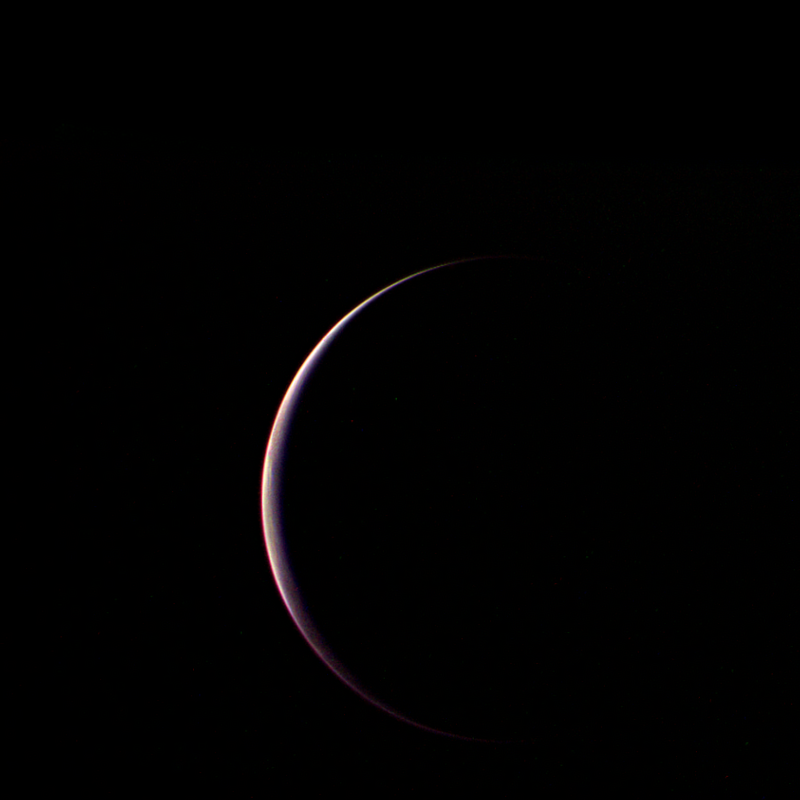

Voyager’s Parting Shot of Triton

Voyager 2 obtained this parting shot of Triton, Neptune’s largest satellite, shortly after closest approach to the moon and passage through its shadow on the morning of Aug. 25, 1989. The distance to Triton was 90,000 kilometers (56,000 thousand miles) and the phase angle was 155 degrees, so that only a thin crescent of Triton’s south polar region can be seen. This image was assembled using the green, blue and violet filters of Voyager’s wide angle camera. Because of the high phase angle, and perhaps because of scattering sunlight in Triton’s hazy atmosphere, few surface features are discernible. Faint linear markings near the center of the crescent may be shadows case by surface features or by clouds, and the brightness of the left (western) horn of the crescent compared to the right horn may be a result of variable haze in the atmosphere. The Voyager Mission is conducted by JPL for NASA’s Office of Space Science and Applications.

Credit: NASA/JPL